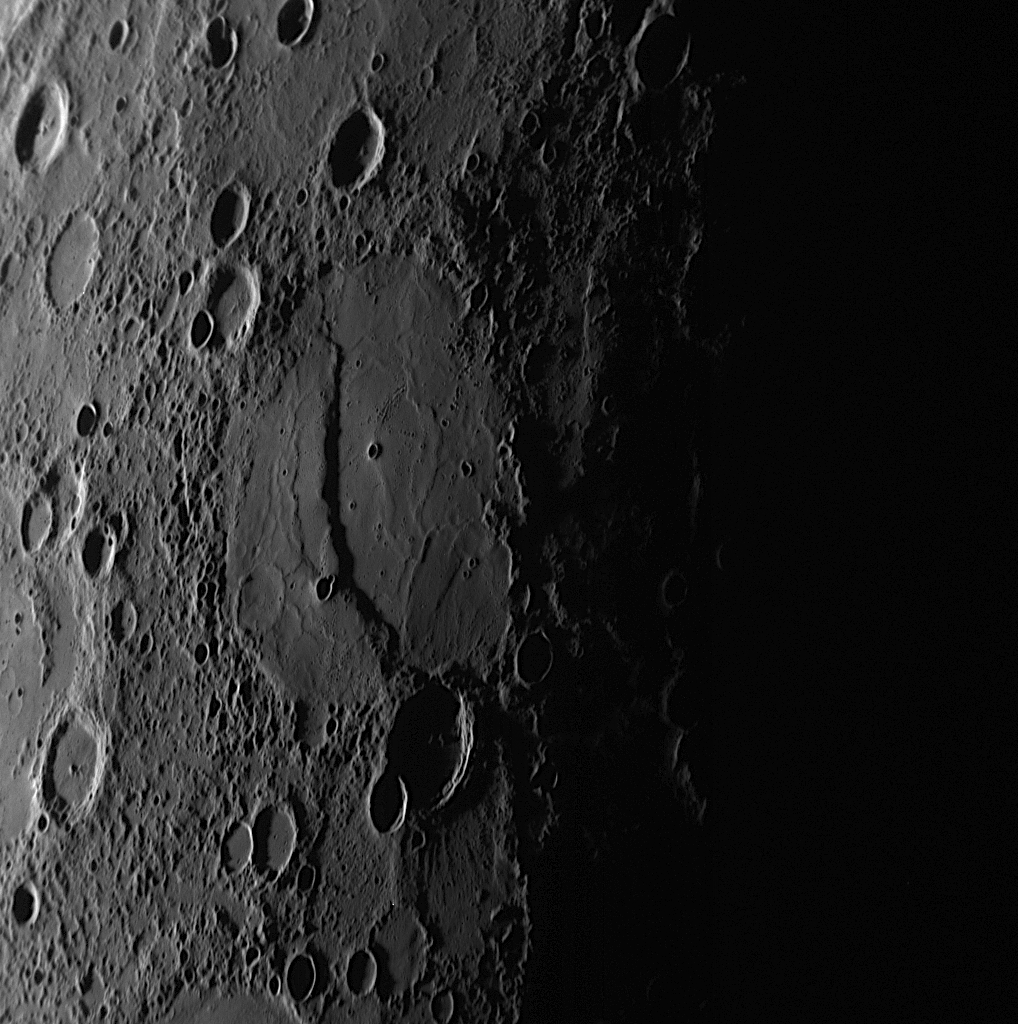

Shadows Showcase a Steep Scarp

This NAC image was taken about 55 minutes before closest approach as the MESSENGER spacecraft sped toward a crescent-lit planet during the mission’s second Mercury flyby (see PIA11247). The large crater in the center of the image is near the terminator, the division between the dayside and nightside of the planet. The low angle of the Sun near the terminator causes the long shadows seen here, which reveal that a large scarp or cliff bisects the crater. The crater exhibits a smooth floor broken by slight ridges and seems to have been filled with volcanic lava flows. In the lower left of the crater, the outline of a smaller crater that was filled to its rim by lavas is still visible. The scarp was formed after the large impact crater was filled with the lava flows, for if the scarp had formed first, then the lavas would have flowed over the scarp and buried it.

Date Acquired: October 6, 2008
Image Mission Elapsed Time (MET): 131766501
Instrument: Narrow Angle Camera (NAC) of the Mercury Dual Imaging System (MDIS)
Resolution: 420 meters/pixel (0.26 miles)
Scale: This image is about 430 kilometers (270 miles) tall
Spacecraft Altitude: 16,300 kilometers (10,100 miles)

These images are from MESSENGER, a NASA Discovery mission to conduct the first orbital study of the innermost planet, Mercury. For information regarding the use of images, see the MESSENGER image use policy.

Credit: NASA/Johns Hopkins University Applied Physics Laboratory/Carnegie Institution of Washington